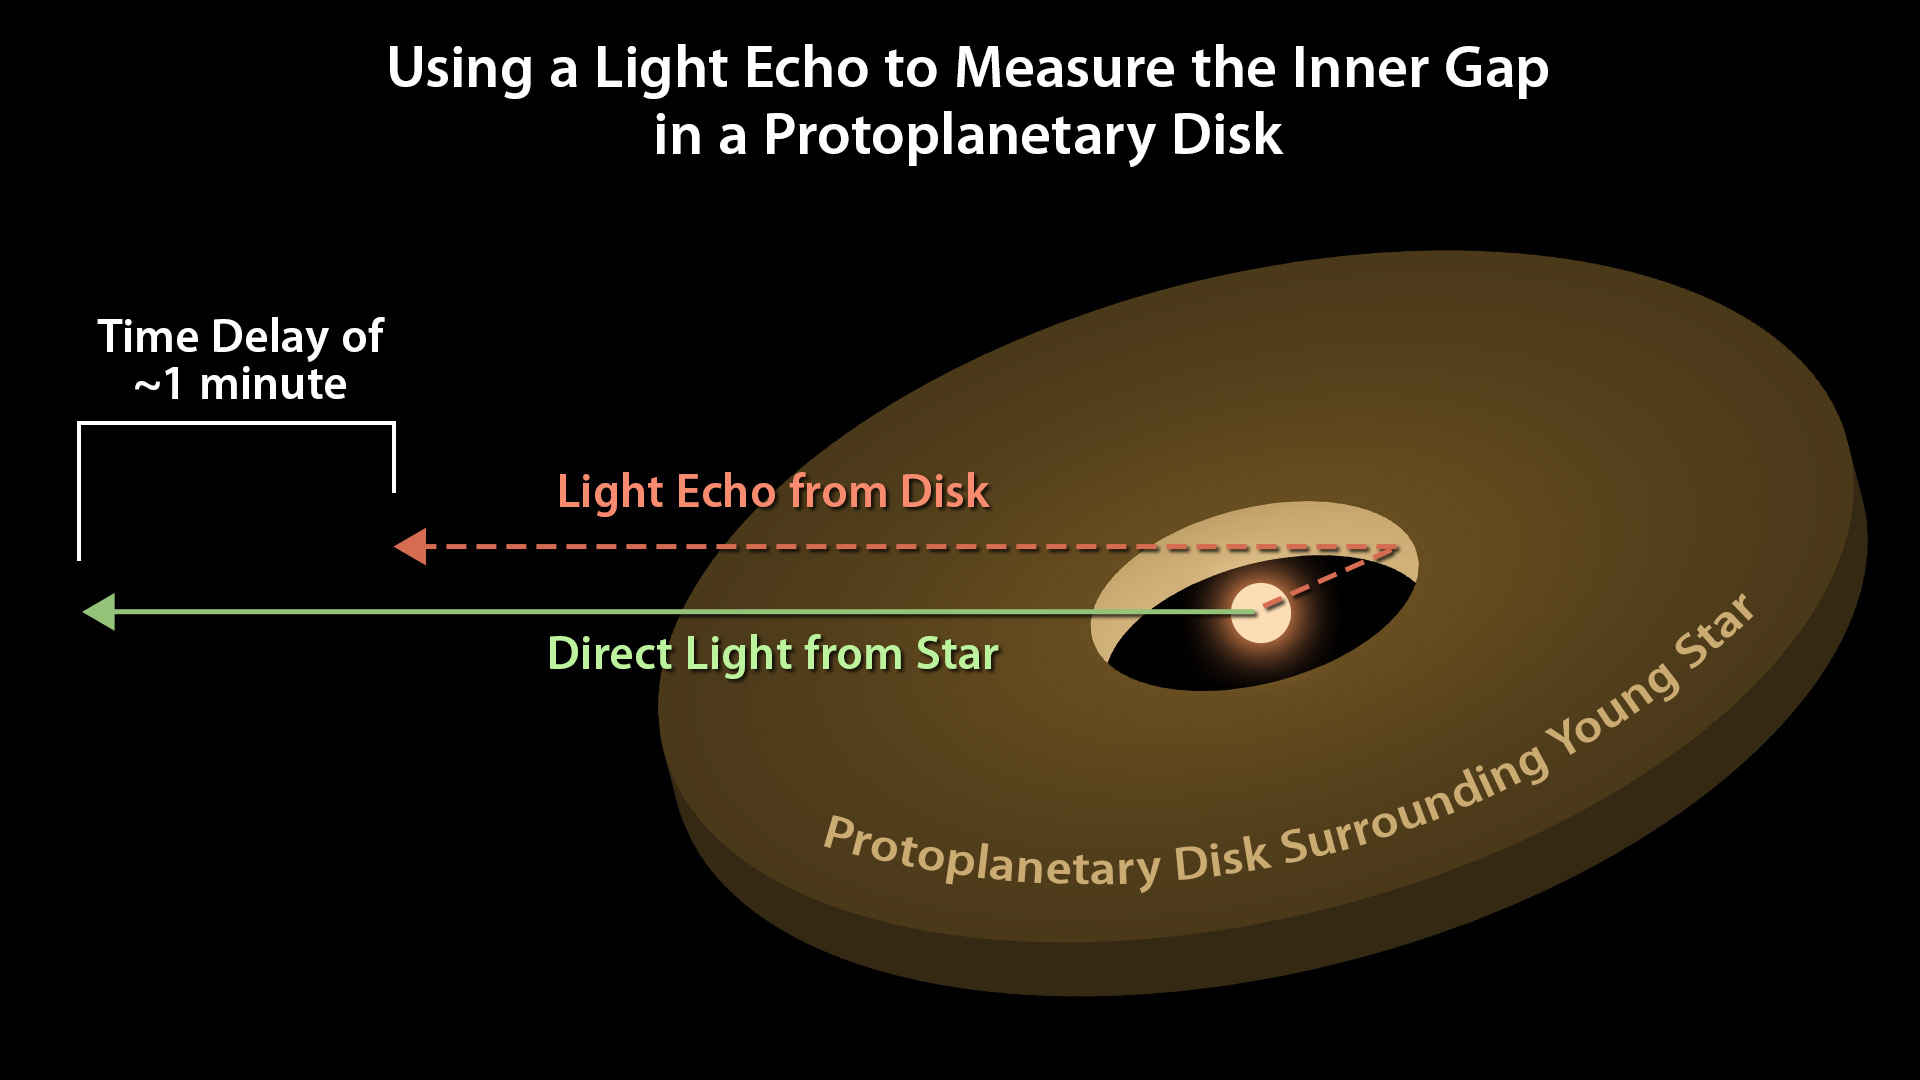

Light Echo Diagram

Astronomers can use light echoes to measure the distance from a star to its surrounding protoplanetary disk. This diagram illustrates how the time delay of the light echo is proportional to the distance between the star and the inner edge of the disk.

Credit: NASA/JPL-Caltech